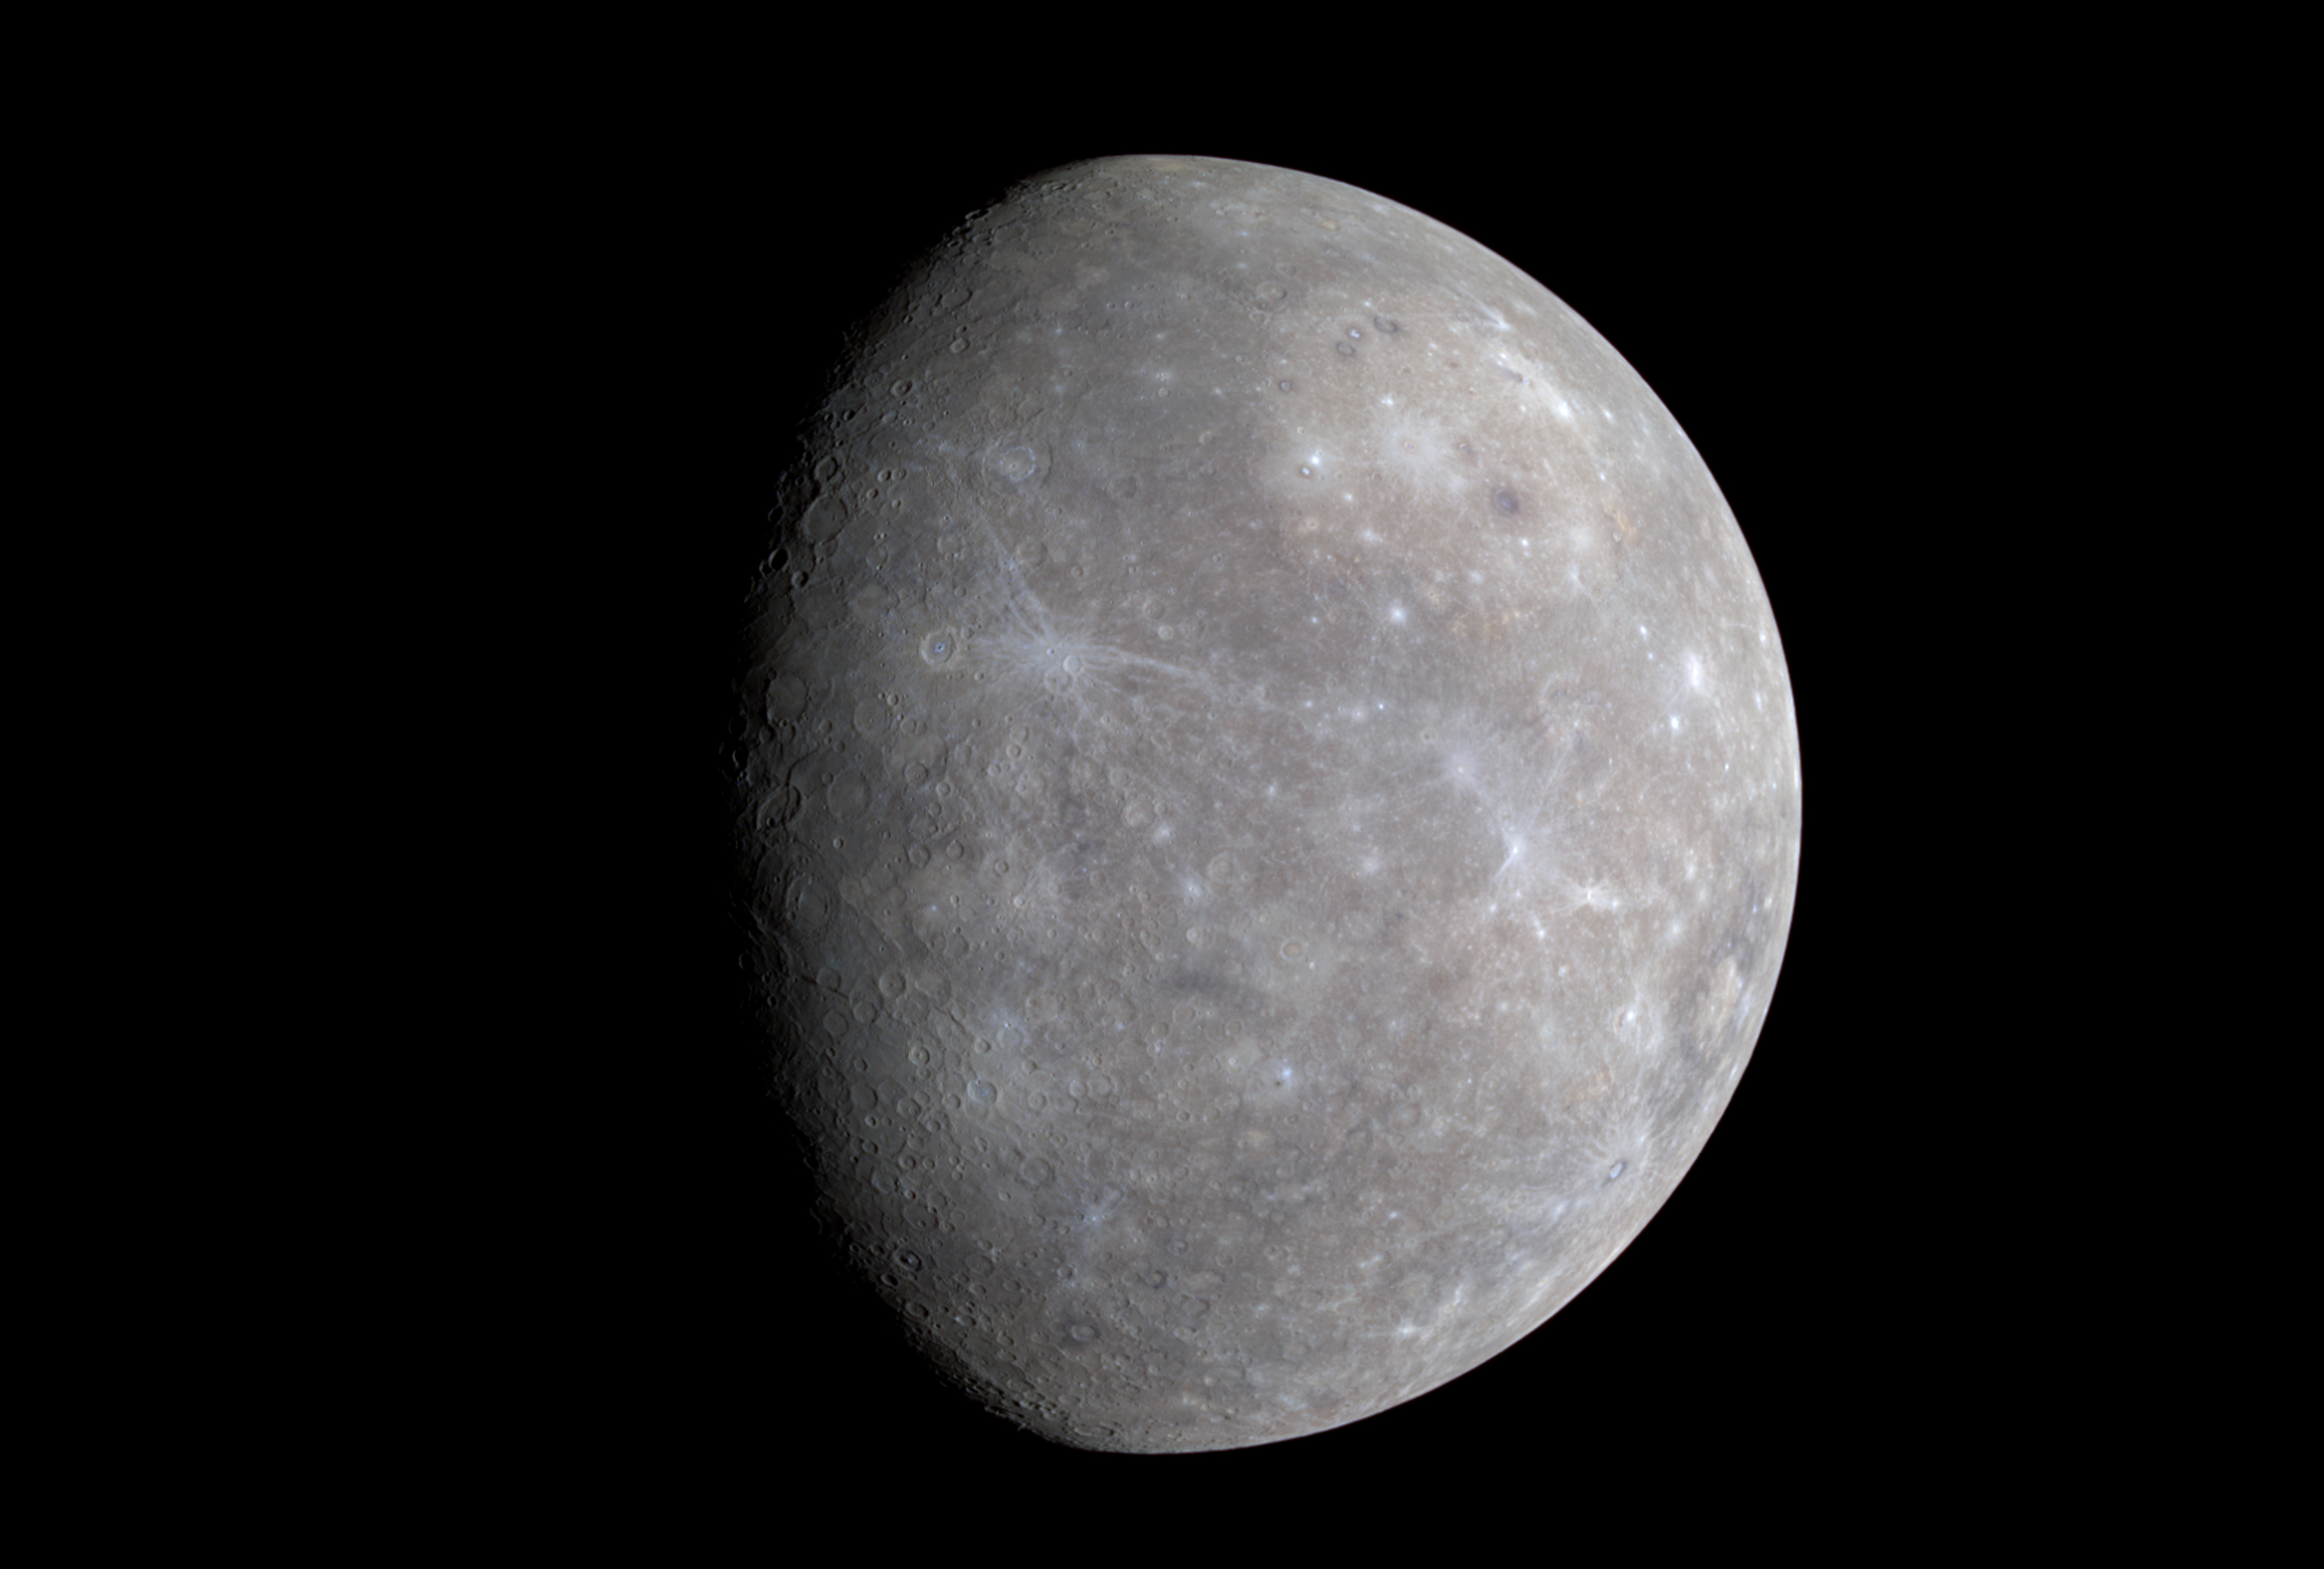

Mercury Shows its True Colors

MESSENGER’s Wide Angle Camera (WAC), part of the Mercury Dual Imaging System (MDIS), is equipped with 11 narrow-band color filters. As the spacecraft receded from Mercury after making its closest approach on January 14, 2008, the WAC recorded a 3×3 mosaic covering part of the planet not previously seen by spacecraft. The color image shown here was generated by combining the mosaics taken through the WAC filters that transmit light at wavelengths of 1000 nanometers (infrared), 700 nanometers (far red), and 430 nanometers (violet). These three images were placed in the red, green, and blue channels, respectively, to create the visualization presented here. The human eye is sensitive only across the wavelength range from about 400 to 700 nanometers. Creating a false-color image in this way accentuates color differences on Mercury’s surface that cannot be seen in black-and-white (single-color) images.

Color differences on Mercury are subtle, but they reveal important information about the nature of the planet’s surface material. A number of bright spots with a bluish tinge are visible in this image. These are relatively recent impact craters. Some of the bright craters have bright streaks (called “rays” by planetary scientists) emanating from them. Bright features such as these are caused by the presence of freshly crushed rock material that was excavated and deposited during the highly energetic collision of a meteoroid with Mercury to form an impact crater. The large circular light-colored area in the upper right of the image is the interior of the Caloris basin. Mariner 10 viewed only the eastern (right) portion of this enormous impact basin, under lighting conditions that emphasized shadows and elevation differences rather than brightness and color differences. MESSENGER has revealed that Caloris is filled with smooth plains that are brighter than the surrounding terrain, hinting at a compositional contrast between these geologic units. The interior of Caloris also harbors several unusual dark-rimmed craters, which are visible in this image. The MESSENGER science team is working with the 11-color images in order to gain a better understanding of what minerals are present in these rocks of Mercury’s crust.

The diameter of Mercury is about 4880 kilometers (3030 miles). The image spatial resolution is about 2.5 kilometers per pixel (1.6 miles/pixel). The WAC departure mosaic sequence was executed by the spacecraft from approximately 19:45 to 19:56 UTC on January 14, 2008, when the spacecraft was moving from a distance of roughly 12,800 to 16,700 km (7954 to 10377 miles) from the surface of Mercury.

These images are from MESSENGER, a NASA Discovery mission to conduct the first orbital study of the innermost planet, Mercury. For information regarding the use of images, see the MESSENGER image use policy.

Credit: NASA/Johns Hopkins University Applied Physics Laboratory/Carnegie Institution of Washington